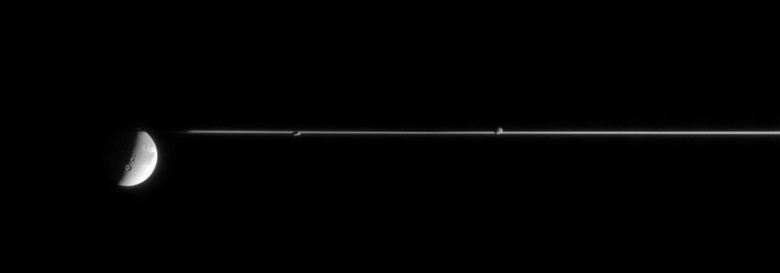

Clinging to the Rings

This fortunate view sights along Saturn’s ringplane to capture three moons aligned in a row: Dione (1,126 kilometers, or 700 miles across) at left, Prometheus (102 kilometers, or 63 miles across) at center and Epimetheus (116 kilometers, or 72 miles across) at right.

The image was taken in visible light with the Cassini spacecraft narrow-angle camera on Jan. 2, 2006, at a distance of approximately 2.8 million kilometers (1.7 million miles) from Saturn. The image scale is 19 kilometers (12 miles) per pixel on Dione, and about 17 kilometers (11 miles) per pixel on Prometheus and Epimetheus.

The Cassini-Huygens mission is a cooperative project of NASA, the European Space Agency and the Italian Space Agency. The Jet Propulsion Laboratory, a division of the California Institute of Technology in Pasadena, manages the mission for NASA’s Science Mission Directorate, Washington, D.C. The Cassini orbiter and its two onboard cameras were designed, developed and assembled at JPL. The imaging operations center is based at the Space Science Institute in Boulder, Colo.

Credit: NASA/JPL/Space Science Institute